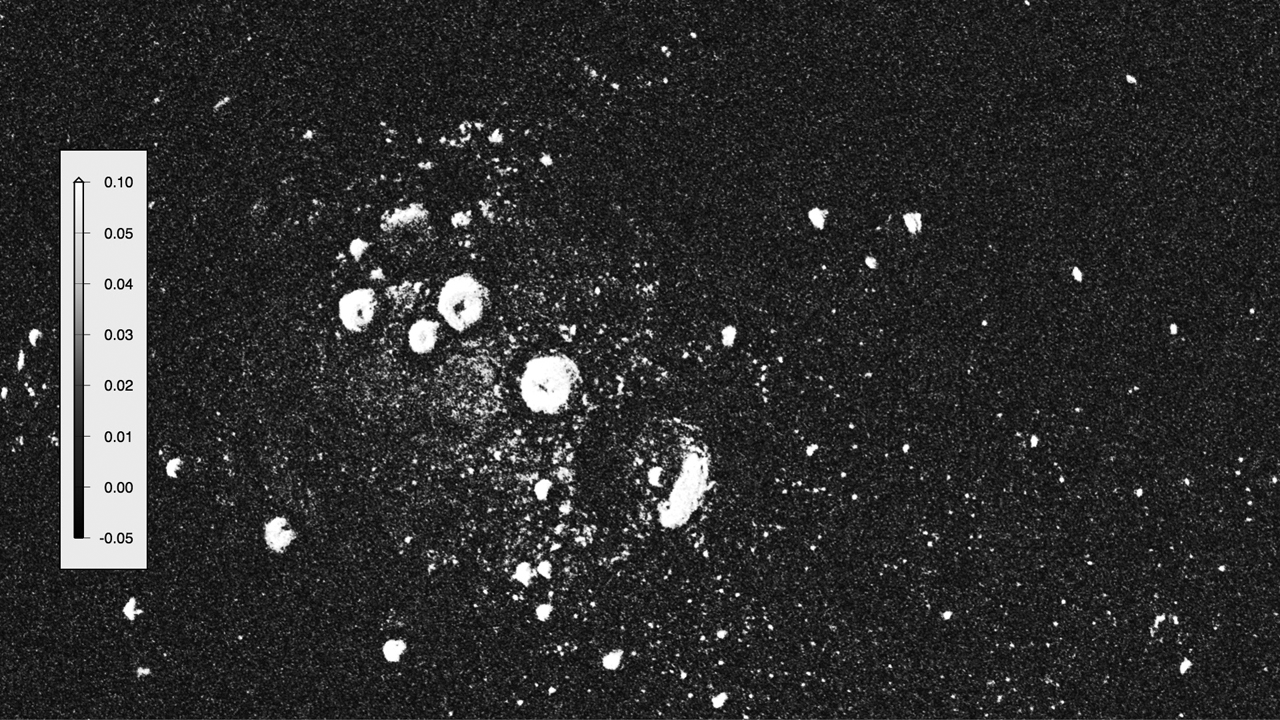

Radar Love

A portion of the Arecibo radar image of Mercury’s north polar region. Areas for which the radar cross-section exceeds 0.05 per unit area, believed to contain deposits with near-surface water ice, show as bright in this image.

The MESSENGER spacecraft is the first ever to orbit the planet Mercury, and the spacecraft’s seven scientific instruments and radio science investigation are unraveling the history and evolution of the Solar System’s innermost planet. Visit the Why Mercury? section of this website to learn more about the key science questions that the MESSENGER mission is addressing. During the one-year primary mission, MDIS acquired 88,746 images and extensive other data sets. MESSENGER is now in a year-long extended mission, during which plans call for the acquisition of more than 80,000 additional images to support MESSENGER’s science goals.

For information regarding the use of images, see the MESSENGER image use policy.

Credit: NASA/Johns Hopkins University Applied Physics Laboratory/Carnegie Institution of Washington/National Astronomy and Ionosphere Center, Arecibo Observatory